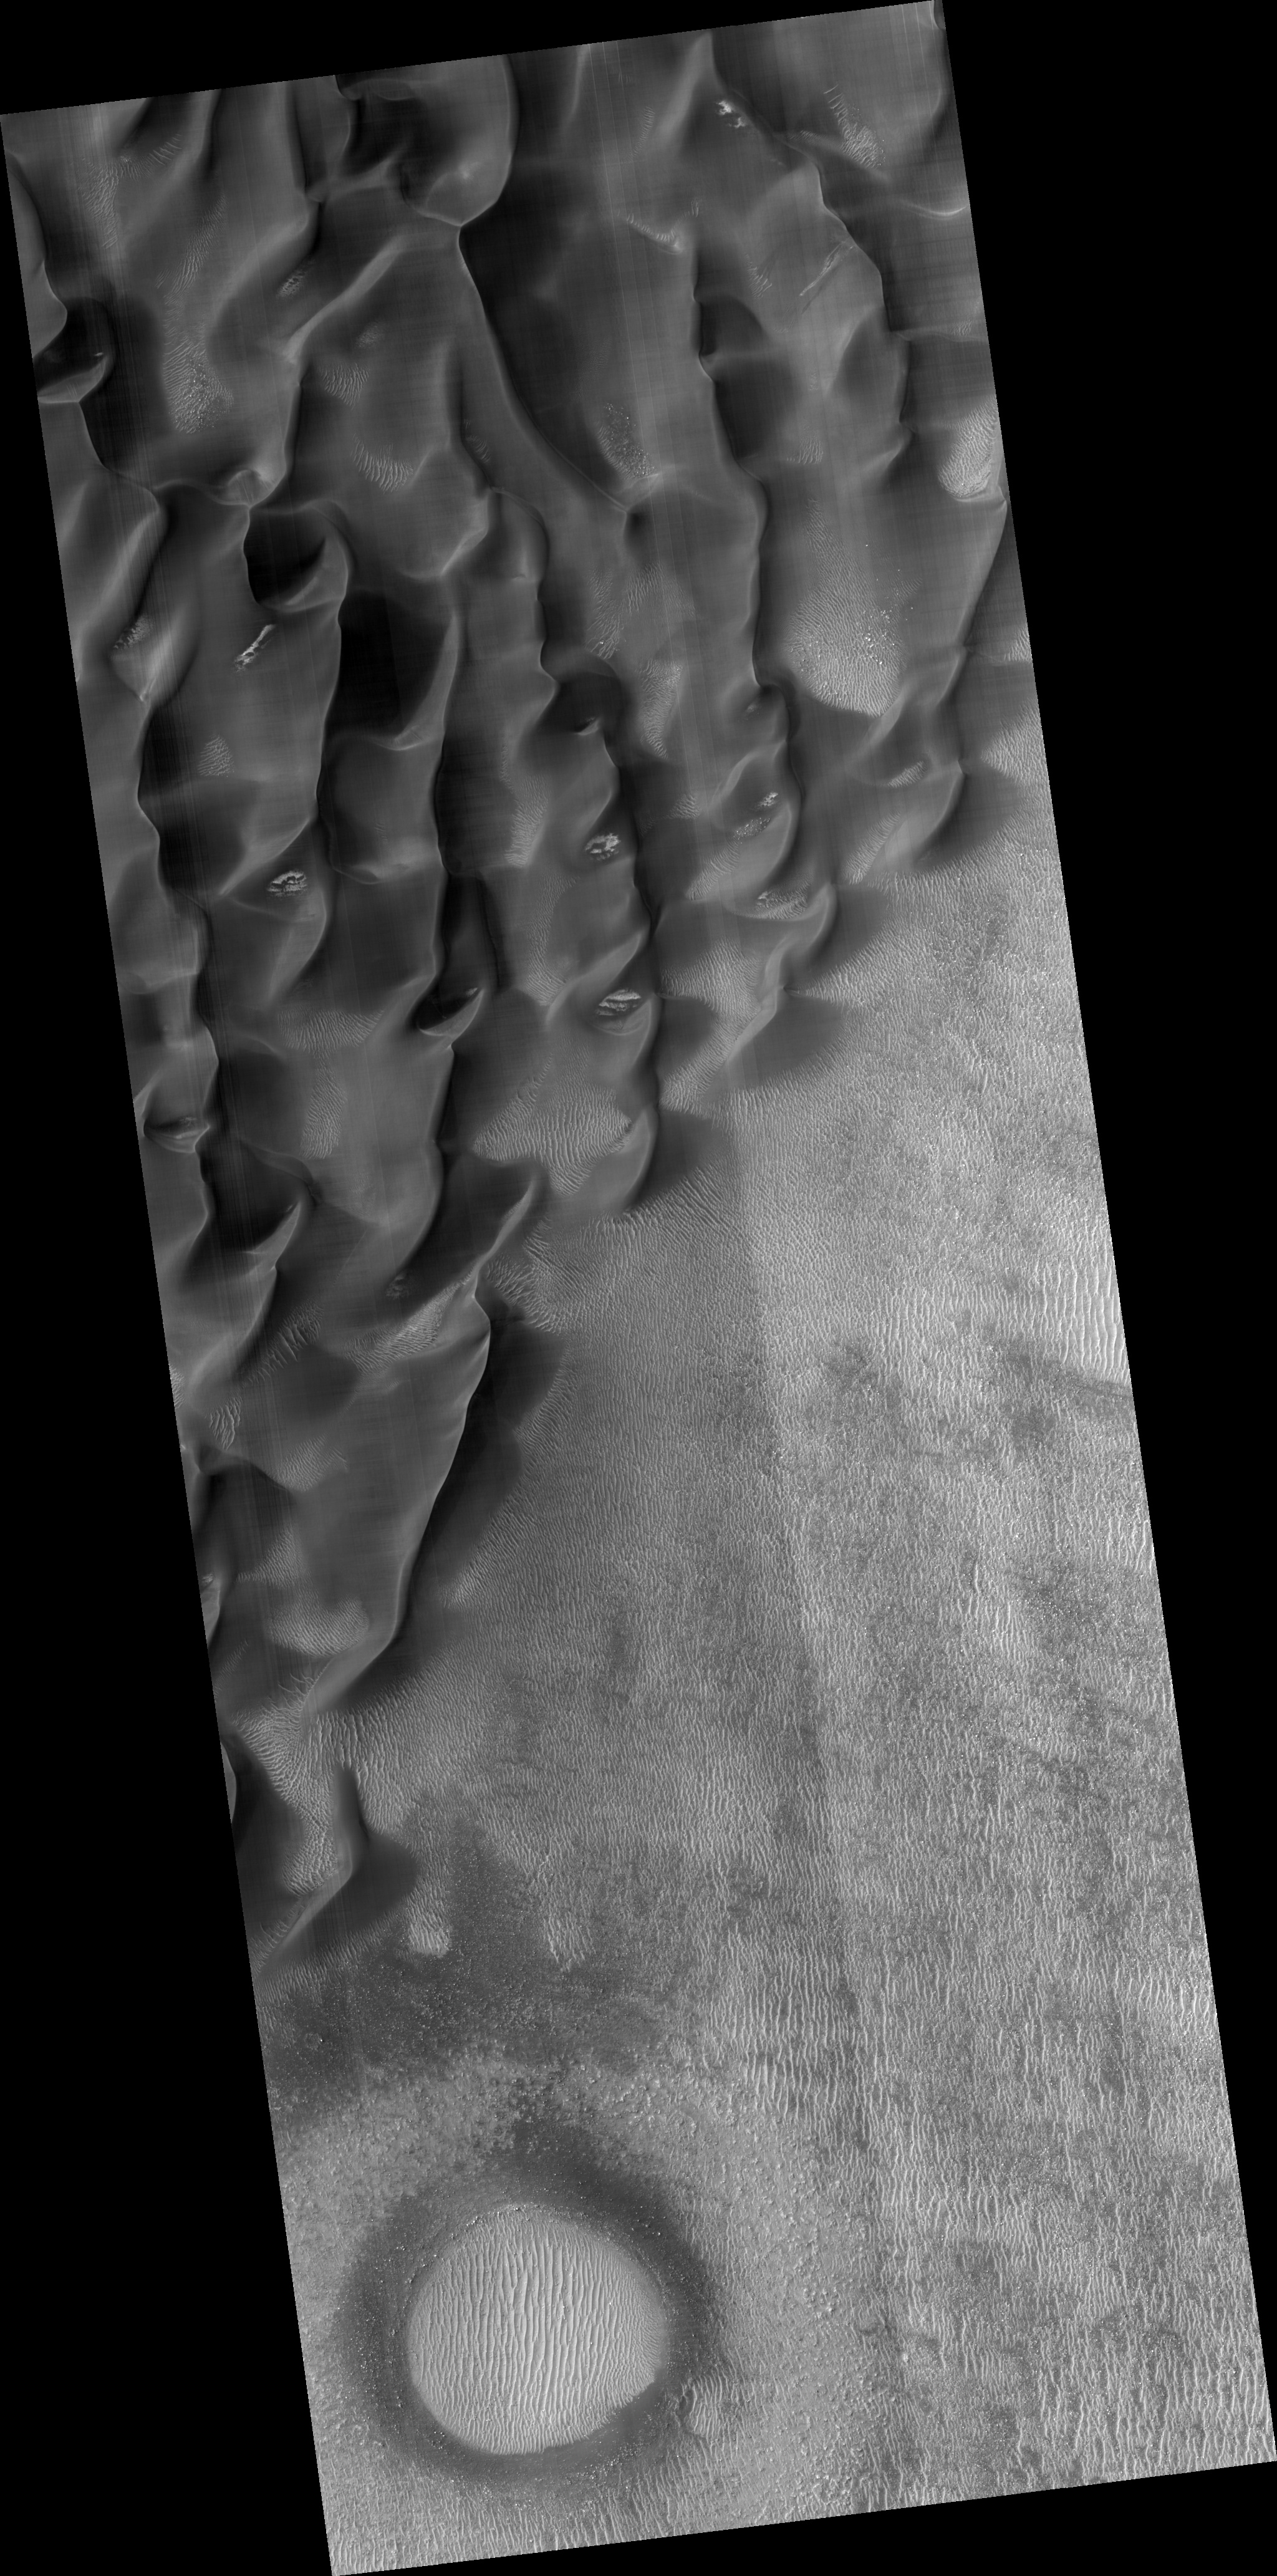

Proctor Crater Dune Field

Image (PSP_002455_1320) shows the edge of a dark dune field on the floor of Proctor crater, a 150 kilometer diameter crater in the southern highlands of Mars.

The subimage is a close-up view of the dark dunes. These dunes are most likely composed of basaltic sand that has collected on the bottom of the crater. Superimposed on their surface are smaller secondary dunes which are commonly seen on terrestrial dunes of this size. Near the crests of the dark dunes are bright patches of frost. Dark spots within the frost patches are areas where defrosting is occurring.

Many smaller and brighter bed forms, most likely small dunes or granule ripples, cover the substrate between the larger dark dunes as well as most of the floor of Proctor Crater. In many locations, large boulders are seen on the same surfaces as the bright bed forms. The dark dunes stratigraphically overlie the small bright bed forms indicating that the darker dunes formed more recently.

However in several areas, the dark dunes appear to influence the orientation of the small bright dunes, possibly by wind flowing around the larger dunes, suggesting that both dark and bright bed forms are coeval.

Observation Toolbox:
Acquisition date: 2 February 2007
Local Mars time: 3:56 PM
Degrees latitude (centered): -47.8°
Degrees longitude (East): 30.7°
Range to target site: 253.5 km (158.4 miles)
Original image scale range: 25.4 cm/pixel (with 1 x 1 binning) so objects ~76 cm across are resolved
Map-projected scale: 25 cm/pixel and north is up
Map-projection: EQUIRECTANGULAR
Emission angle: 6.8°
Phase angle: 65.1°
Solar incidence angle: 71°, with the Sun about 19° above the horizon
Solar longitude: 177.7°, Northern Autumn

NASA’s Jet Propulsion Laboratory, a division of the California Institute of Technology in Pasadena, manages the Mars Reconnaissance Orbiter for NASA’s Science Mission Directorate, Washington. Lockheed Martin Space Systems, Denver, is the prime contractor for the project and built the spacecraft. The High Resolution Imaging Science Experiment is operated by the University of Arizona, Tucson, and the instrument was built by Ball Aerospace and Technology Corp., Boulder, Colo.

Credit: NASA/JPL/University of Arizona